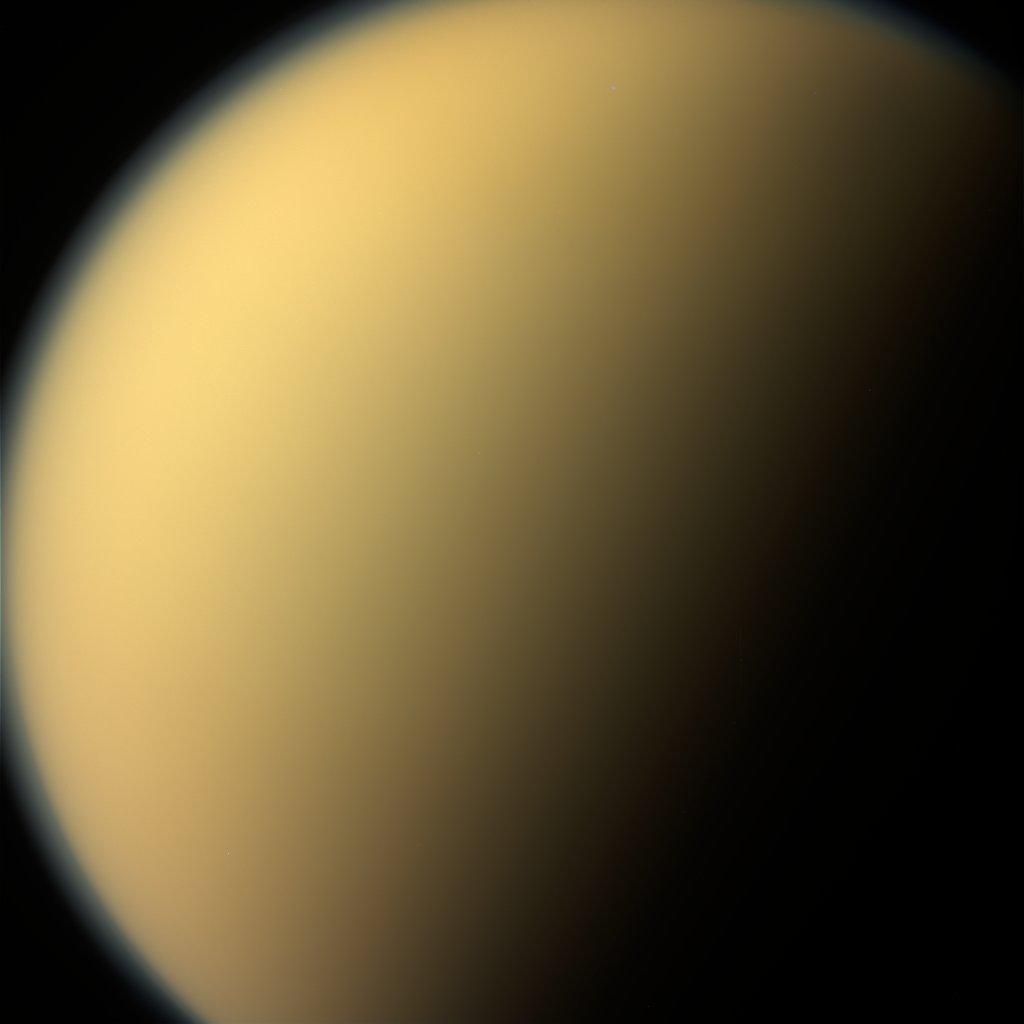

A Last Look at Titan

Figure 1

As it glanced around the Saturn system one final time, NASA’s Cassini spacecraft captured this view of the planet’s giant moon Titan. Interest in mysterious Titan was a major motivating factor to return to Saturn with Cassini-Huygens following the Voyager mission flybys of the early 1980s. Cassini and its Huygens probe, supplied by European Space Agency, revealed the moon to be every bit as fascinating as scientists had hoped.

These views were obtained by Cassini’s narrow-angle camera on Sept. 13, 2017. They are among the last images Cassini sent back to Earth.

This natural color view, made from images taken using red, green and blue spectral filters, shows Titan much as Voyager saw it — a mostly featureless golden orb, swathed in a dense atmospheric haze. An enhanced-color view (Figure 1) adds to this color a separate view taken using a spectral filter (centered at 938 nanometers) that can partially see through the haze.

The views were acquired at a distance of 481,000 miles (774,000 kilometers) from Titan. The image scale is about 3 miles (5 kilometers) per pixel.

The Cassini mission is a cooperative project of NASA, ESA (the European Space Agency) and the Italian Space Agency. The Jet Propulsion Laboratory, a division of Caltech in Pasadena, manages the mission for NASA’s Science Mission Directorate, Washington. The Cassini orbiter and its two onboard cameras were designed, developed and assembled at JPL. The imaging operations center is based at the Space Science Institute in Boulder, Colorado.

Credit: NASA/JPL-Caltech/Space Science Institute